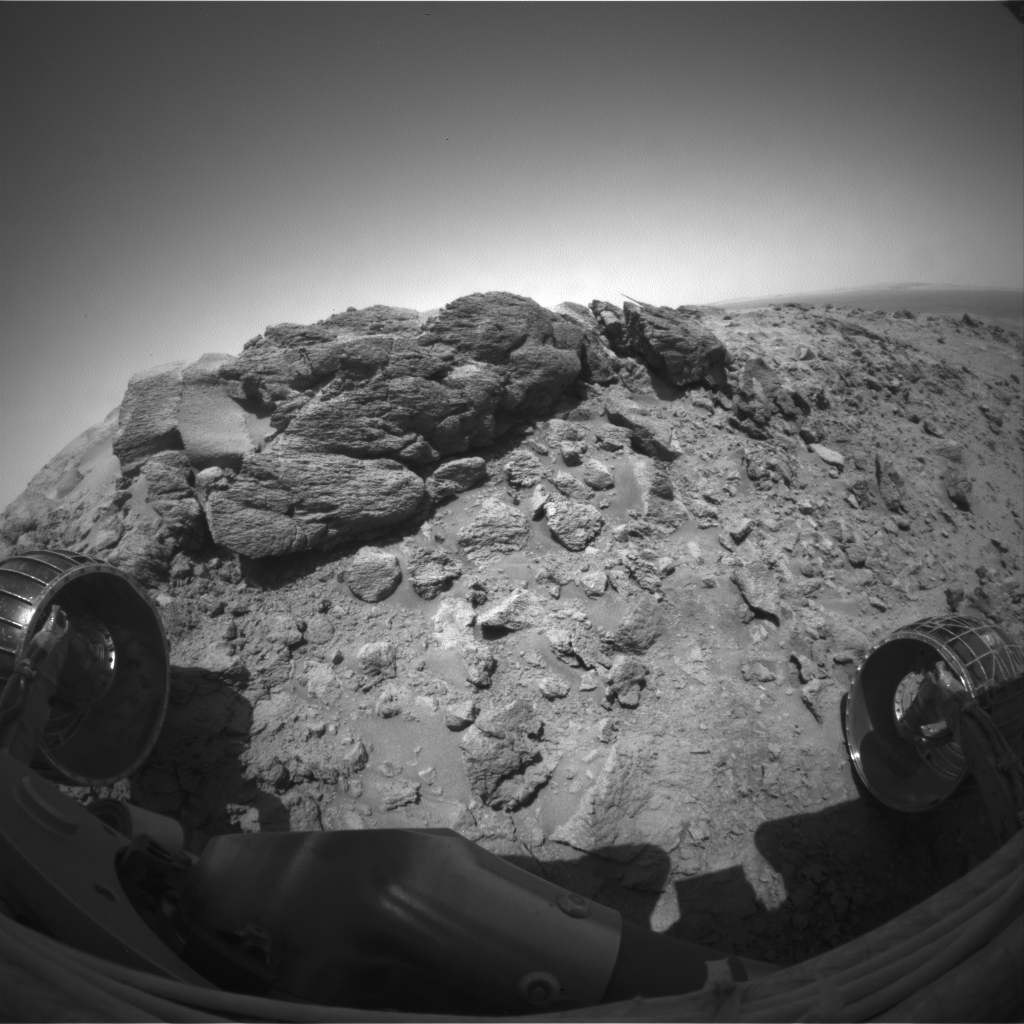

Spirit Wiggles into Position

NASA’s Mars Exploration Rover Spirit completed a difficult, rocky ascent en route to reaching a captivating rock outcrop nicknamed “Hillary” at the summit of “Husband Hill.” At the end of the climb the robotic geologist was tilted almost 30 degrees. To get the rover on more solid footing for deploying the instrument arm, rover drivers told Spirit to wiggle its wheels one at a time. This animation shows Spirit’s position before and after completing the wheel wiggle, during which the rover slid approximately 1 centimeter (0.4 inch) downhill. Rover drivers decided this position was too hazardous for deploying the instrument arm and subsequently directed Spirit to a more stable position before conducting analyses with instruments on the rover’s arm.

Spirit took these images with its front hazard-avoidance camera on martian day, or sol, 625 (Oct. 6, 2005).

Credit: NASA/JPL-Caltech